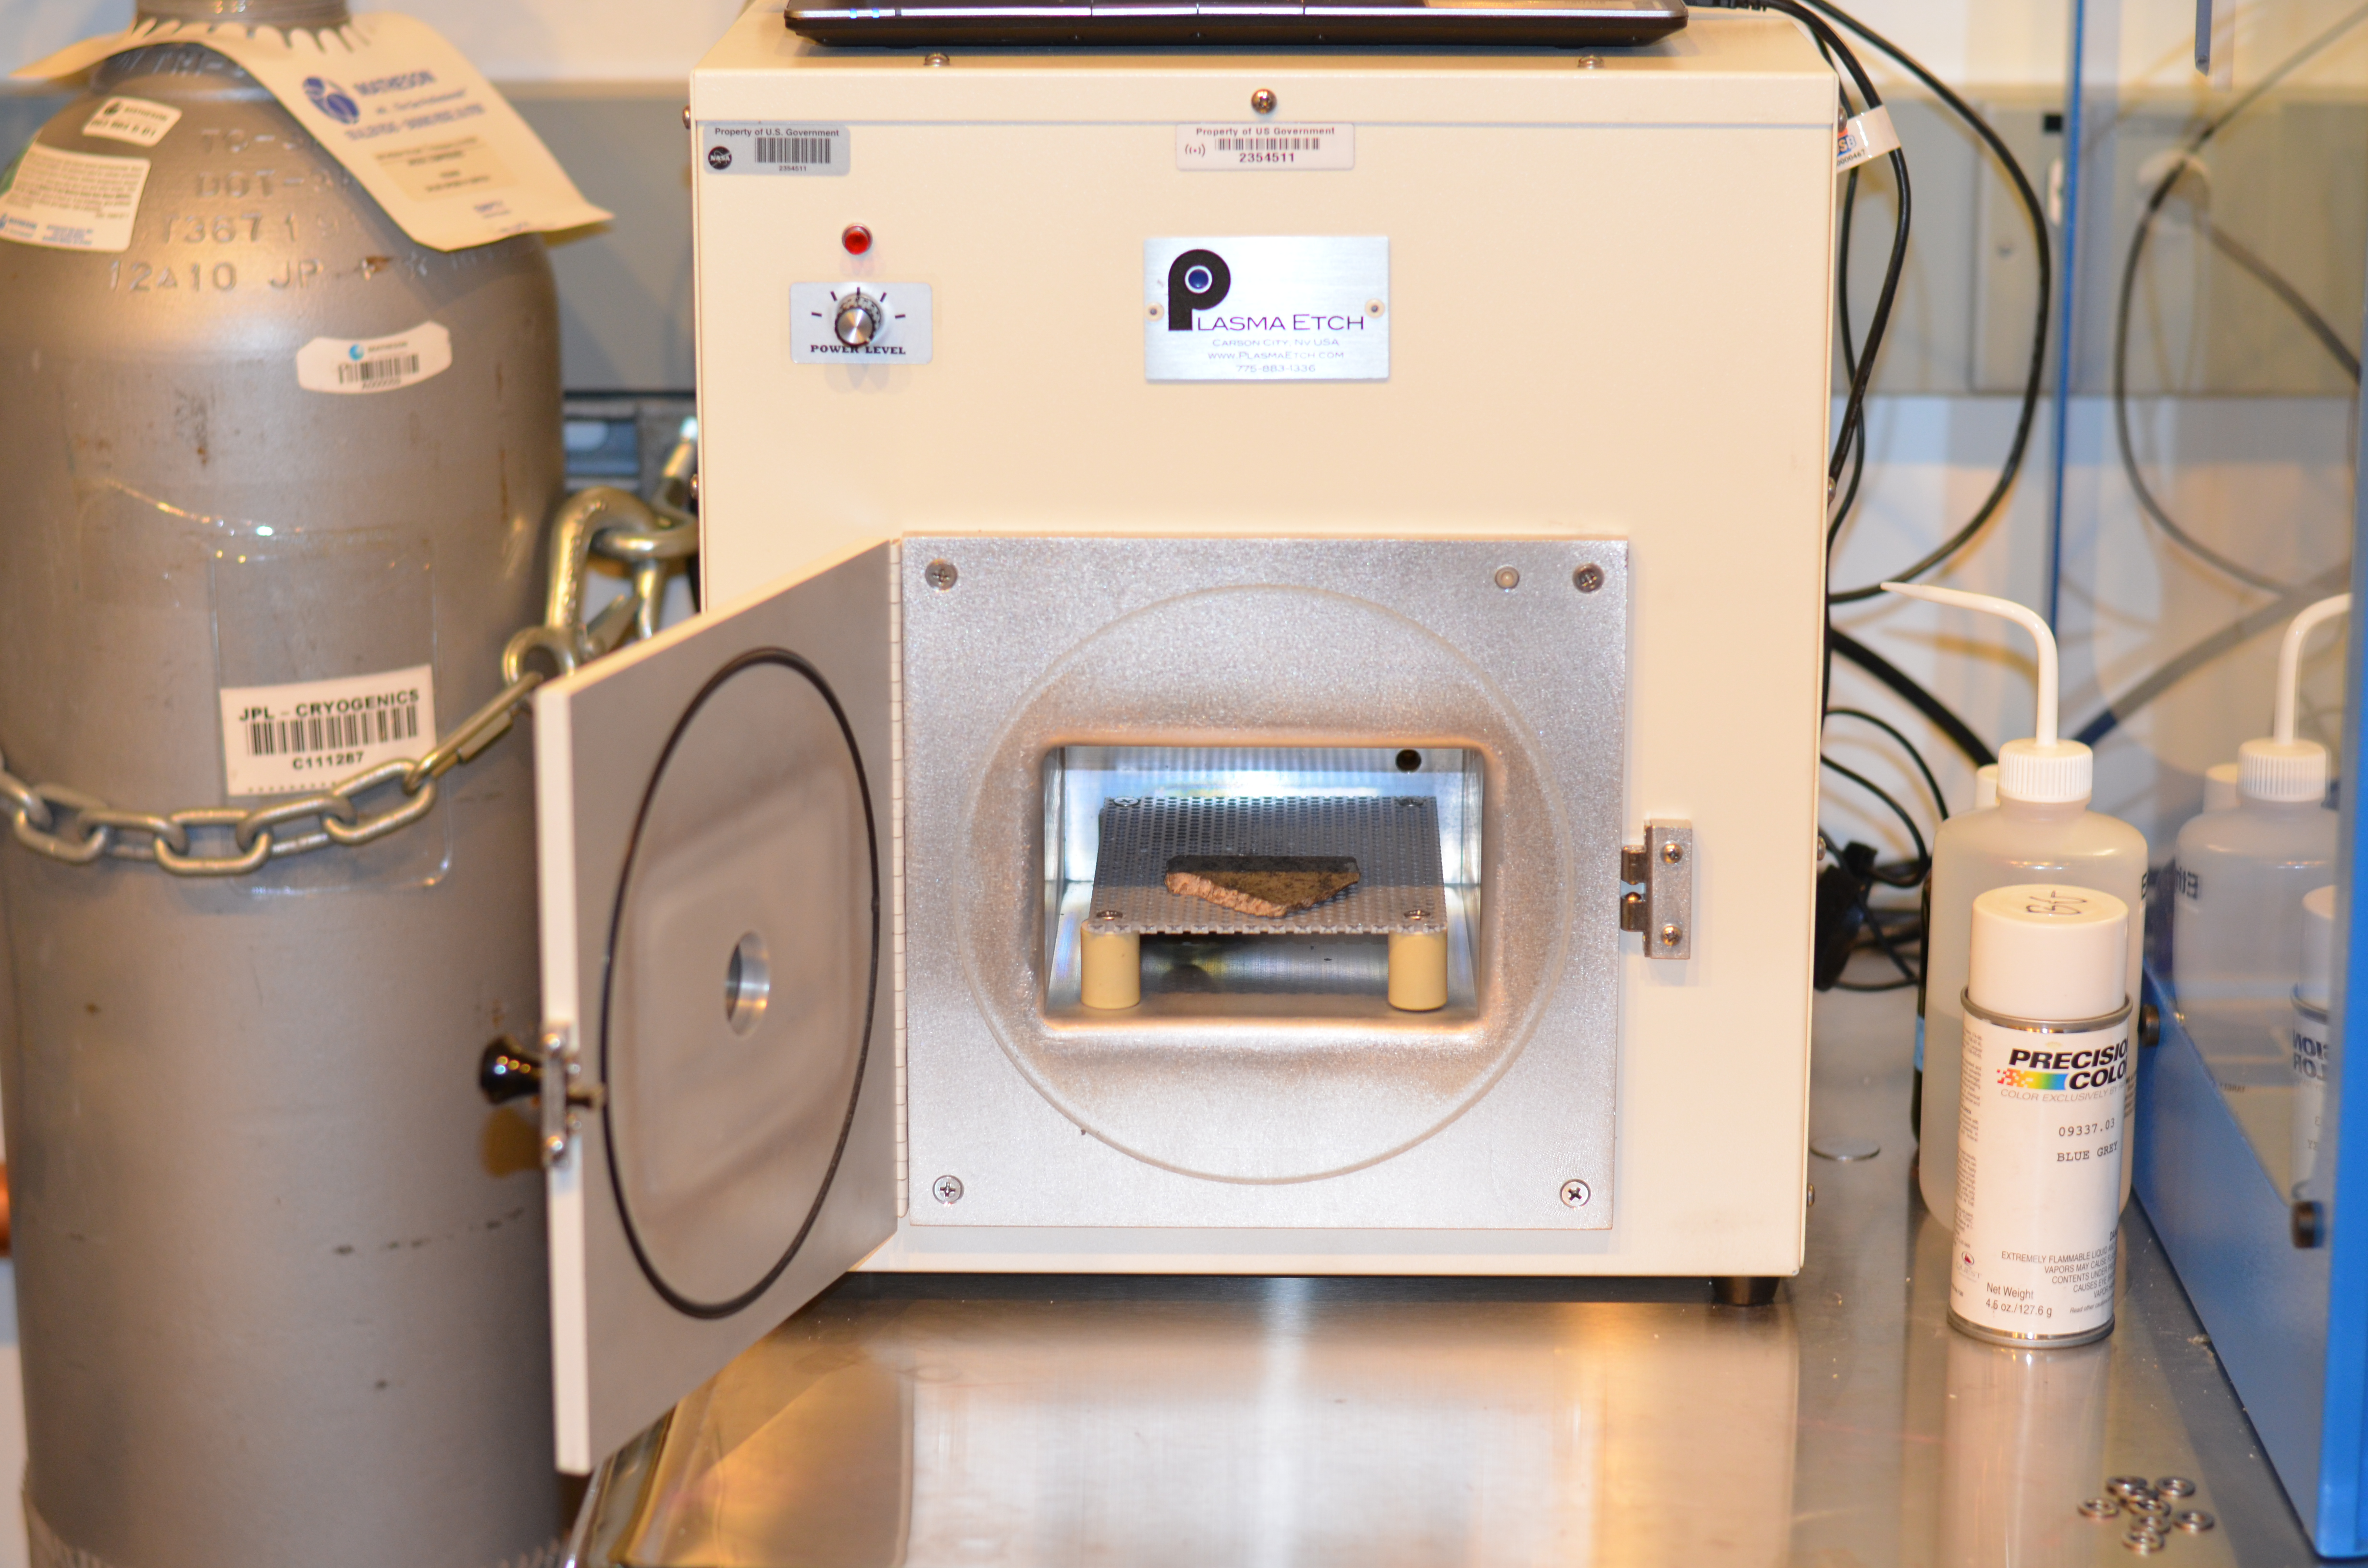

Cleaning a Martian Meteorite

A slice of a meteorite scientists have determined came from Mars placed inside an oxygen plasma cleaner, which removes organics from the outside of surfaces. This slice will likely be used here on Earth for testing a laser instrument for NASA’s Mars 2020 rover; a separate slice will go to Mars on the rover.

Martian meteorites are believed to be the result of impacts to the Red Planet’s surface, resulting in rock being blasted into the atmosphere. After traveling through space for eons, some of these rocks entered Earth’s atmosphere. Scientists determine whether they are true Martian meteorites based on their rock and noble gas chemistry and mineralogy. The gases trapped in these meteorites bear the unique fingerprint of the Martian atmosphere, as recorded by NASA’s Viking mission in 1976. The rock types also show clear signs of igneous processing not possible on smaller bodies, such as asteroids.

NASA’s Jet Propulsion Laboratory will build and manage operations of the Mars 2020 rover for the NASA Science Mission Directorate at the agency’s headquarters in Washington.

Credit: NASA/JPL-Caltech